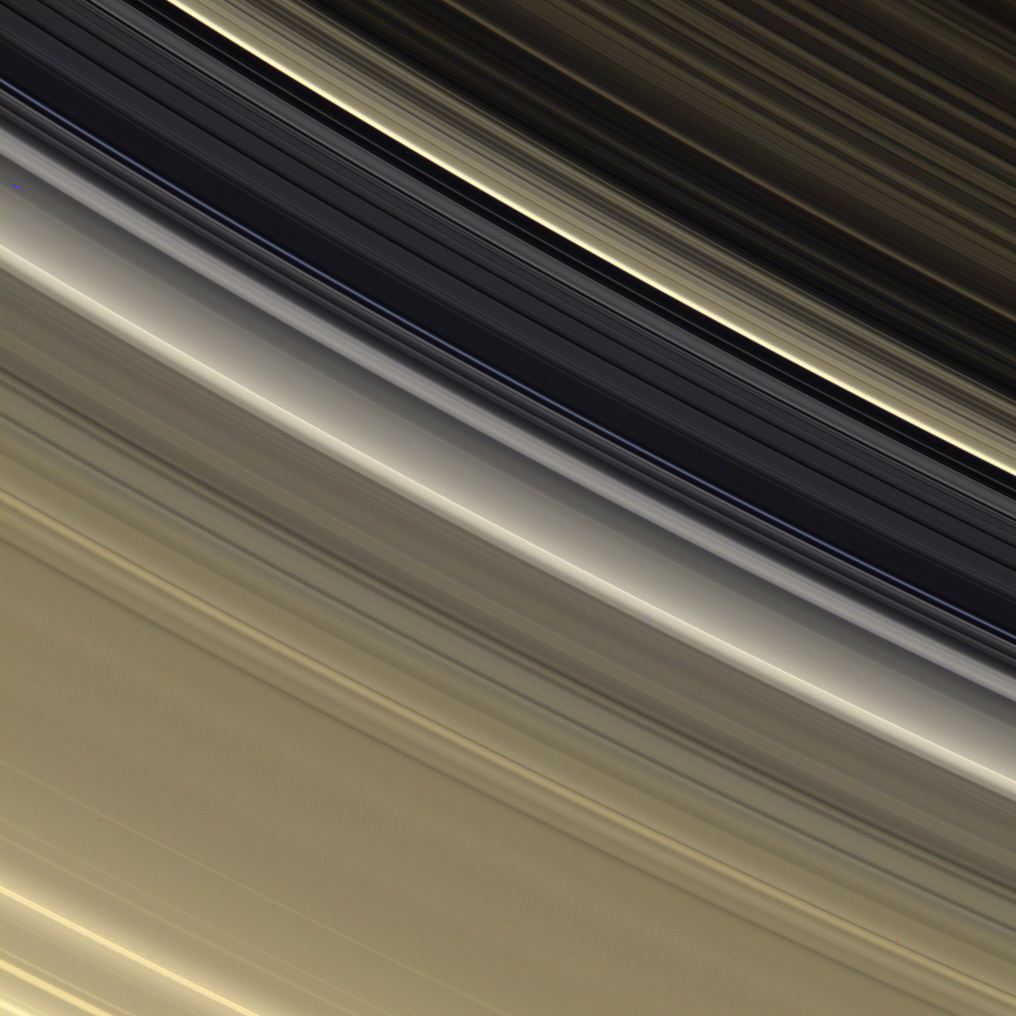

Colorful Division

The rings are awash in subtle tones of gold and cream in this view which shows the outer B ring, the Cassini Division and the inner part of the A ring.

In this viewing geometry, the brightest feature in the Cassini Division is the recently discovered diffuse ringlet near the outer edge of the Division (see also PIA08330). The diffuse ringlet has a distinctive bluish cast.

The color of the rings appears more golden than earlier in the mission because of the viewing geometry here — increased scattering in the rings is brought about by the high phase angle and the view being toward the rings’ unlit side.

This view looks toward the unlit side of the rings from about 30 degrees above the ringplane.

Images taken using red, green and blue spectral filters were combined to create this natural color view. The images were acquired by the Cassini spacecraft narrow-angle camera on Sept. 29, 2006 at a distance of approximately 1.829 million kilometers (1.137 million miles) from Saturn. Image scale is 11 kilometers (7 miles) per pixel.

The Cassini-Huygens mission is a cooperative project of NASA, the European Space Agency and the Italian Space Agency. The Jet Propulsion Laboratory, a division of the California Institute of Technology in Pasadena, manages the mission for NASA’s Science Mission Directorate, Washington, D.C. The Cassini orbiter and its two onboard cameras were designed, developed and assembled at JPL. The imaging operations center is based at the Space Science Institute in Boulder, Colo.

Credit: NASA/JPL/Space Science Institute